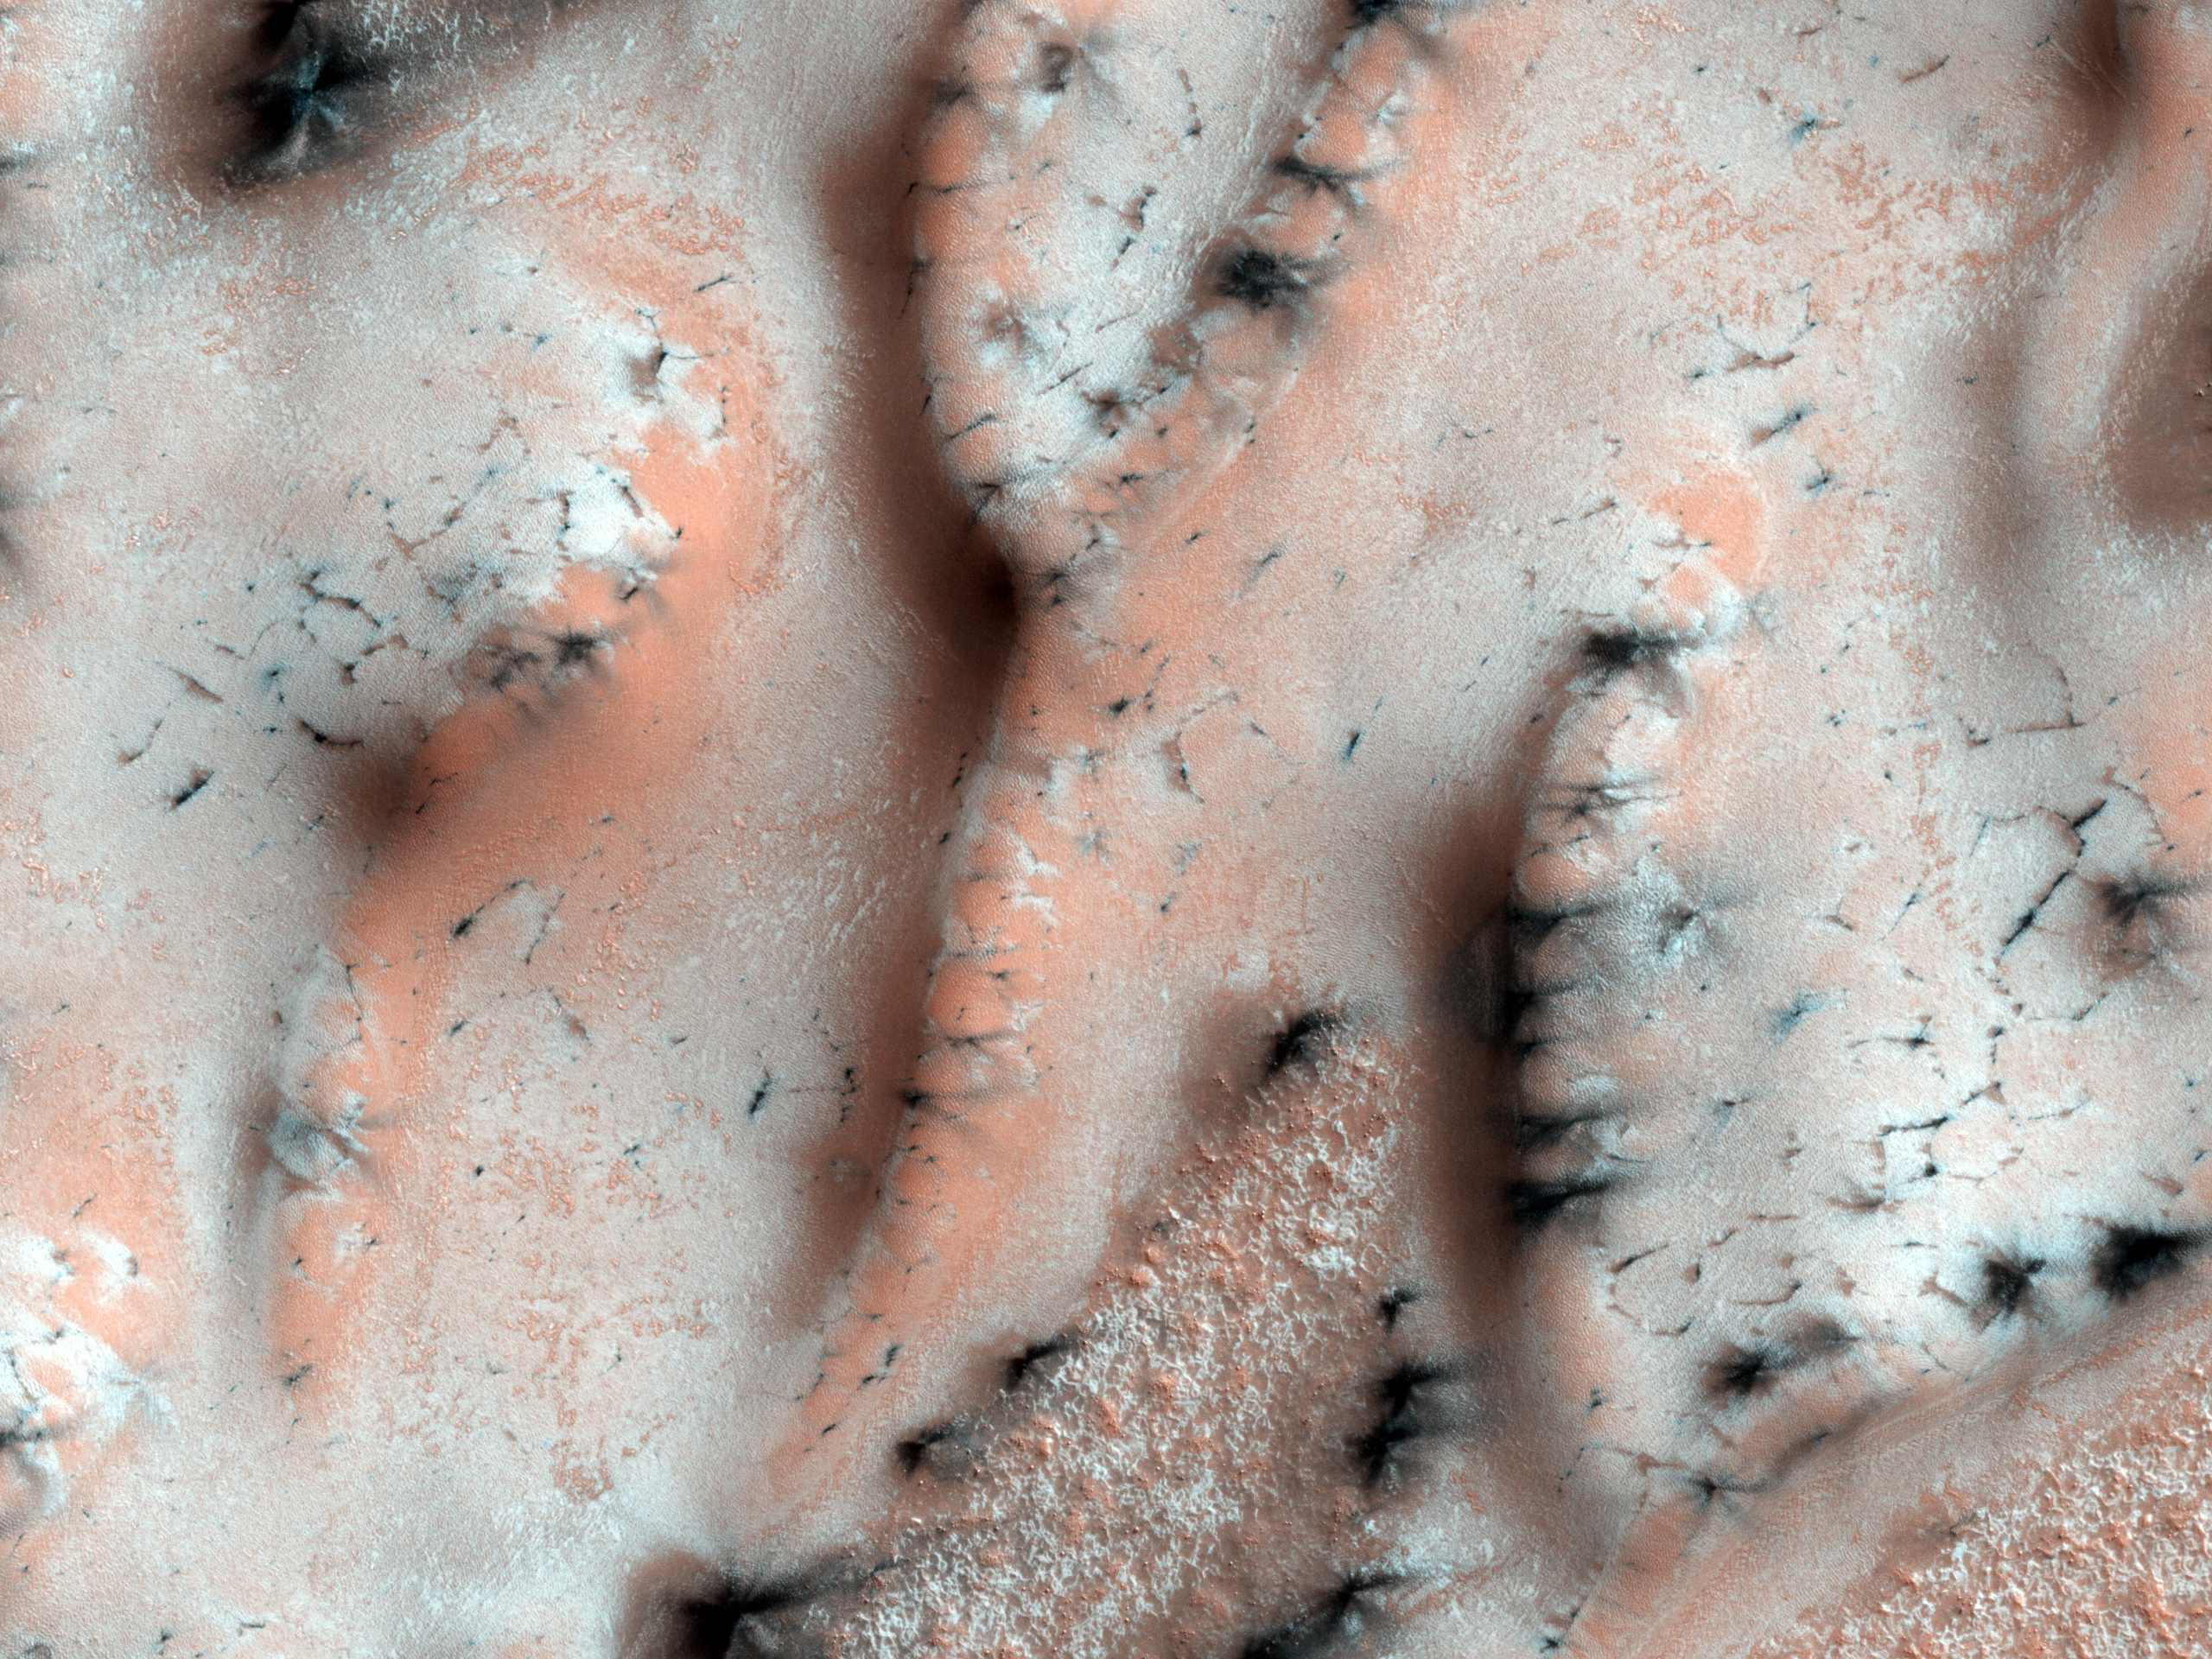

A Burst of Spring

In the winter a layer of carbon dioxide ice (dry ice) covers the north polar sand dunes. In the spring the sublimation of the ice (going directly from ice to gas) causes a host of uniquely Martian phenomena.

In this subimage streaks of dark basaltic sand have been carried from below the ice layer to form fan-shaped deposits on top of the seasonal ice. The similarity in the directions of the fans suggests that they formed at the same time, when the wind direction and speed was the same. They often form along the boundary between the dune and the surface below the dunes.

The University of Arizona, Tucson, operates the HiRISE camera, which was built by Ball Aerospace & Technologies Corp., Boulder, Colo. NASA’s Jet Propulsion Laboratory, a division of the California Institute of Technology, Pasadena, manages the Mars Reconnaissance Orbiter for the NASA Science Mission Directorate, Washington. Lockheed Martin Space Systems, Denver, is the spacecraft development and integration contractor for the project and built the spacecraft.

Credit: NASA/JPL-Caltech/University of Arizona